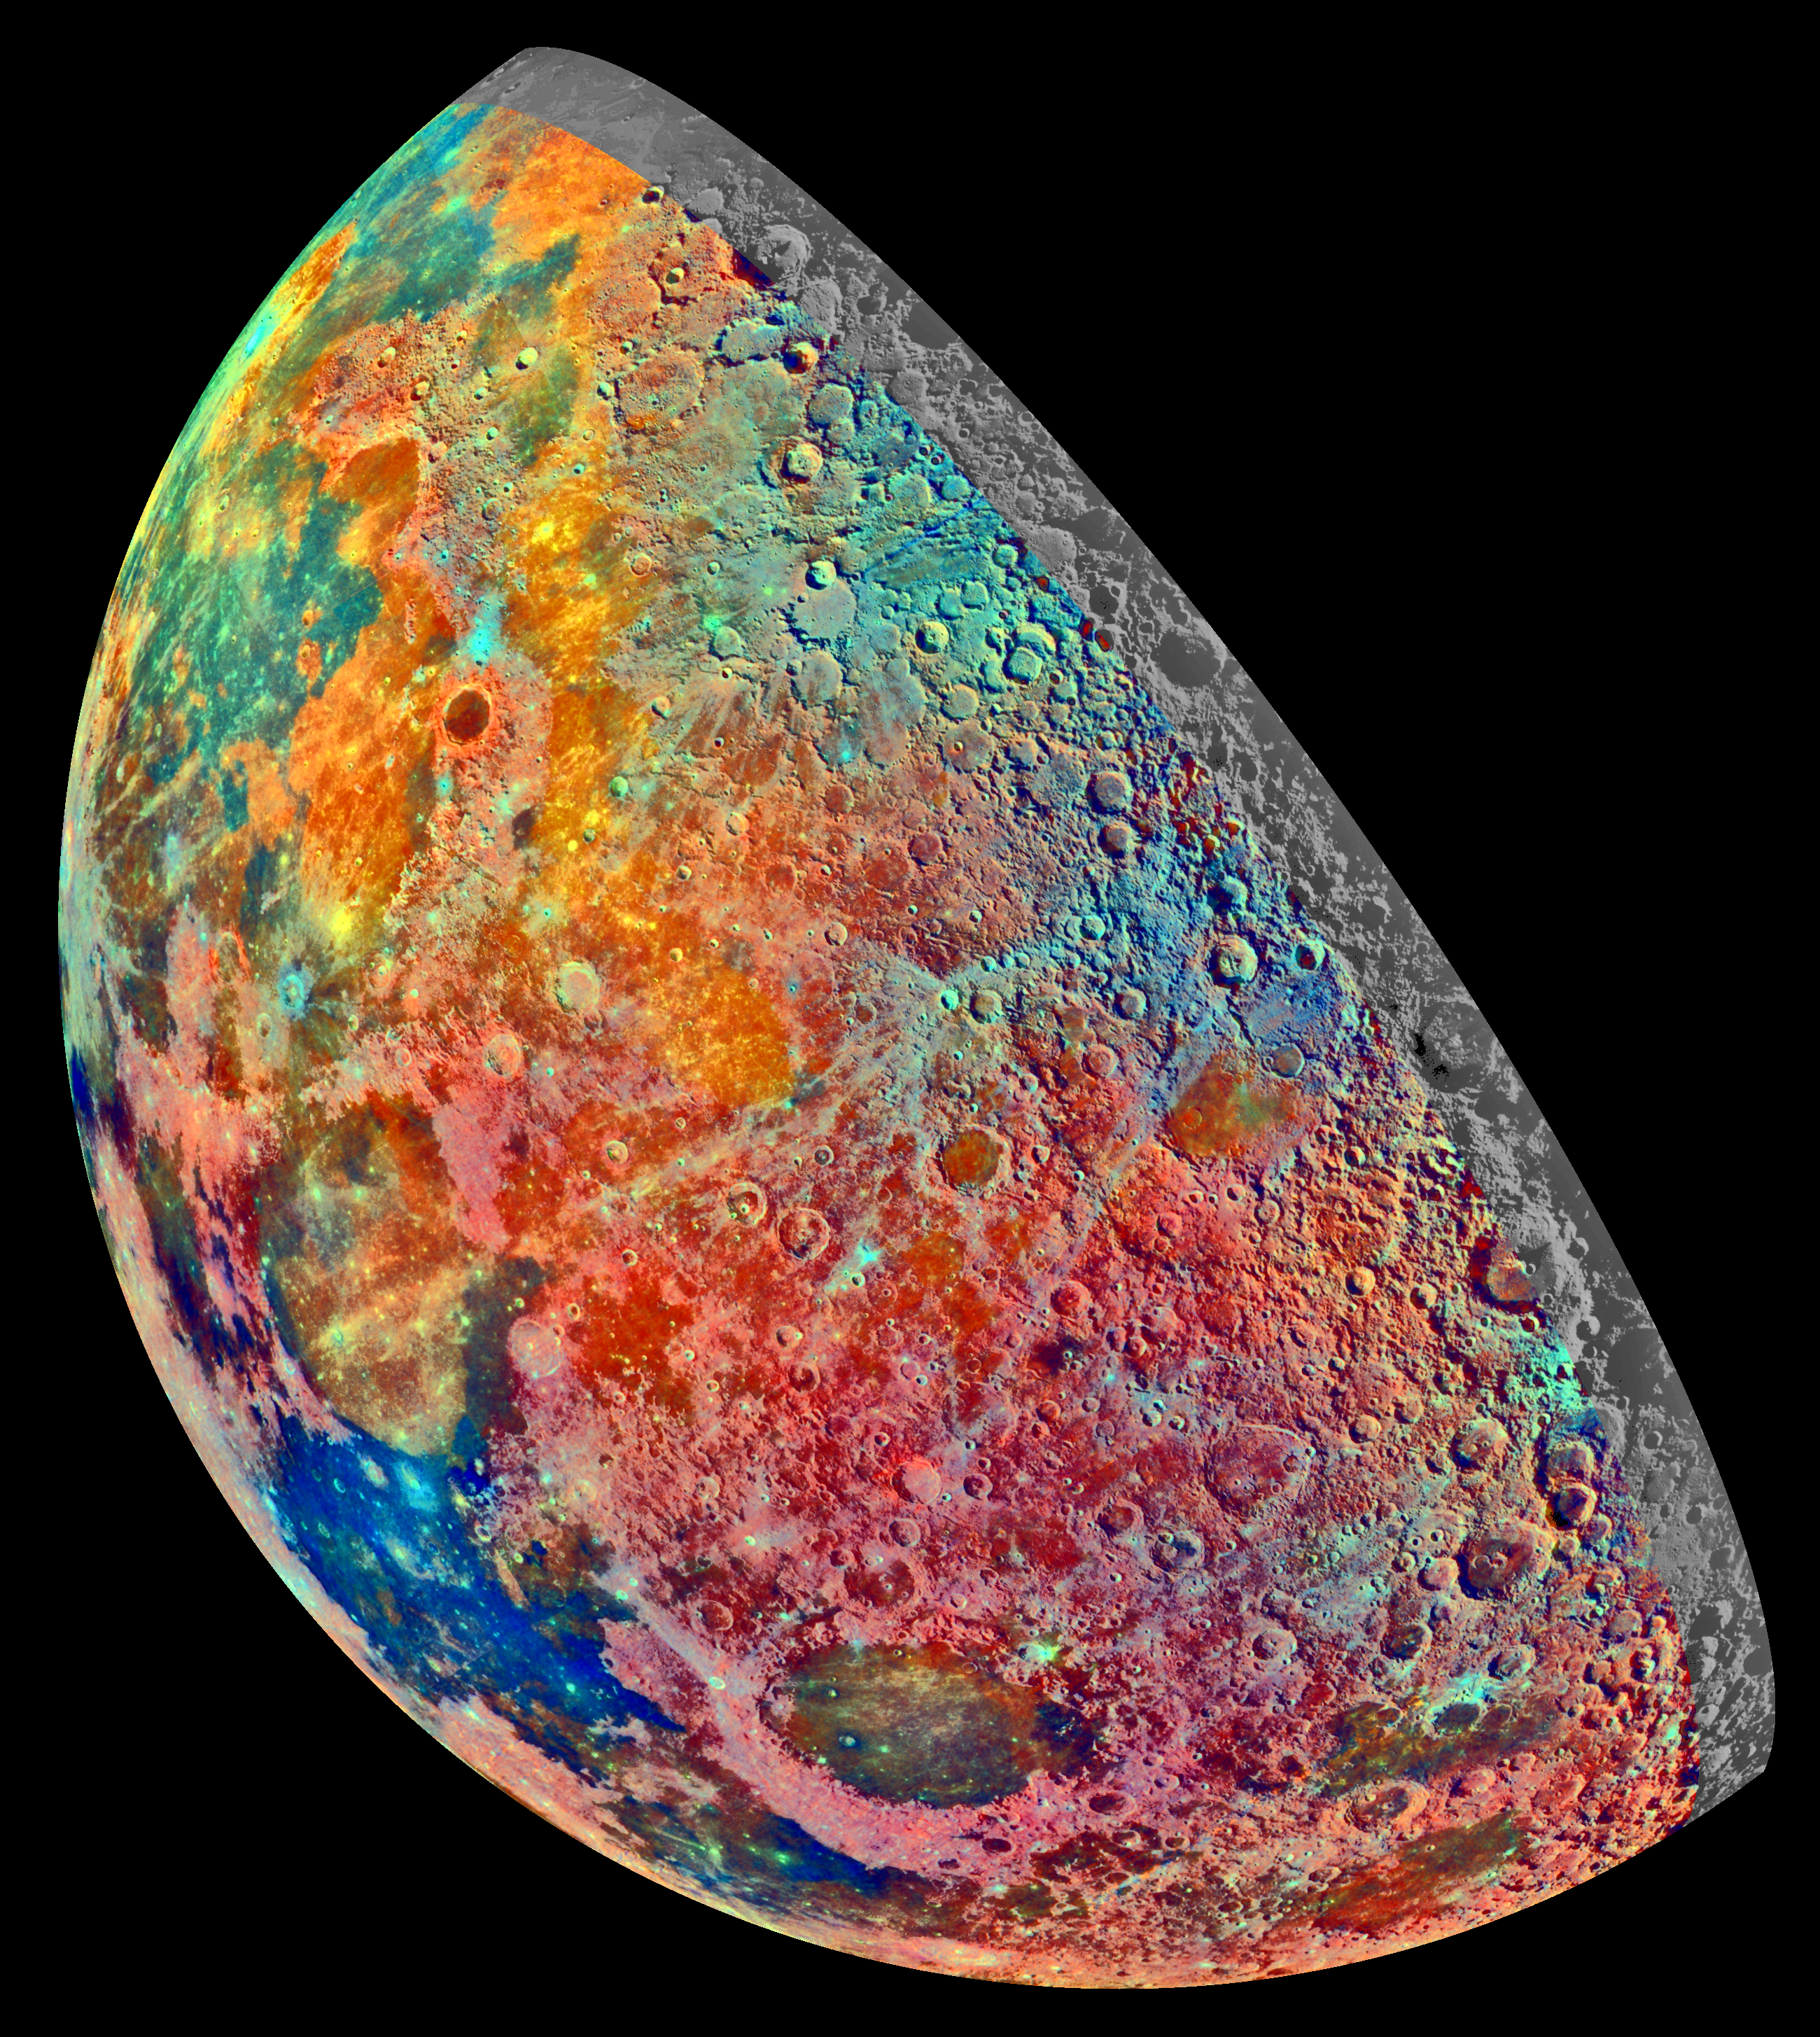

Moon – False Color Mosaic

This false-color mosaic was constructed from a series of 53 images taken through three spectral filters by Galileo’s imaging system as the spacecraft flew over the northern regions of the Moon on December 7, 1992. The part of the Moon visible from Earth is on the left side in this view. The color mosaic shows compositional variations in parts of the Moon’s northern hemisphere. Bright pinkish areas are highlands materials, such as those surrounding the oval lava-filled Crisium impact basin toward the bottom of the picture. Blue to orange shades indicate volcanic lava flows. To the left of Crisium, the dark blue Mare Tranquillitatis is richer in titanium than the green and orange maria above it. Thin mineral-rich soils associated with relatively recent impacts are represented by light blue colors; the youngest craters have prominent blue rays extending from them. The Galileo project, whose primary mission is the exploration of the Jupiter system in 1995-97, is managed for NASA’s Office of Space Science and Applications by the Jet Propulsion Laboratory.

Credit: NASA/JPL